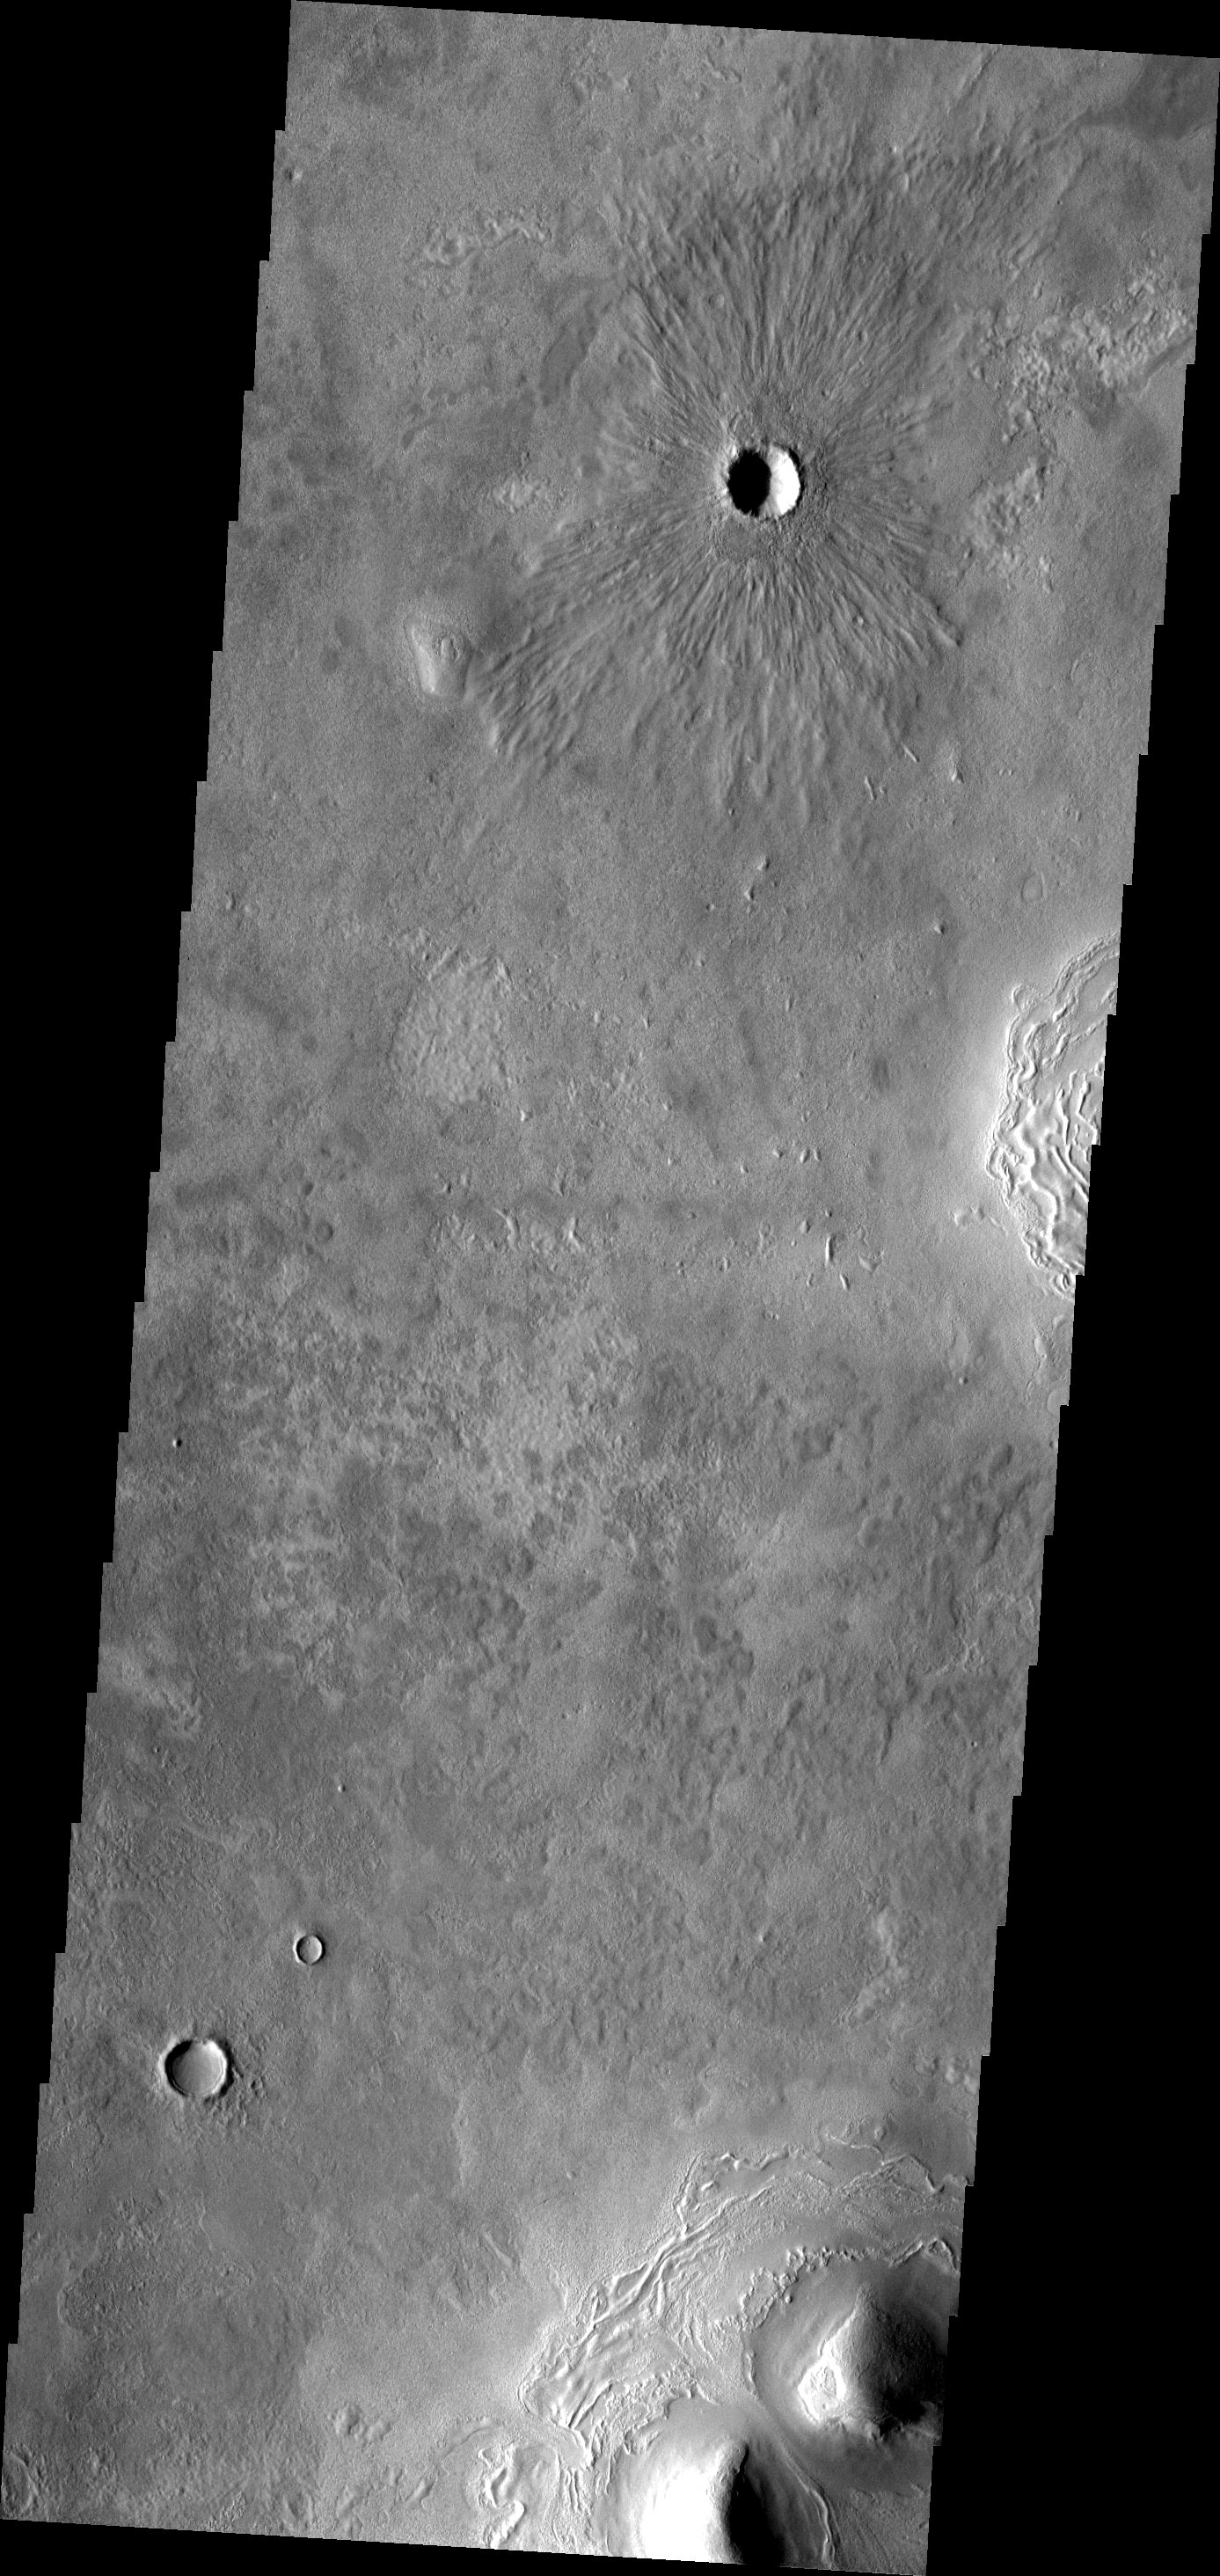

Crater Ejecta

This VIS image shows a crater with radial ejecta. This crater is located near Erebus Montes.

Image information: VIS instrument. Latitude 39.9N, Longitude 187.8E. 19 meter/pixel resolution.

Please see the THEMIS Data Citation Note for details on crediting THEMIS images.

Note: this THEMIS visual image has not been radiometrically nor geometrically calibrated for this preliminary release. An empirical correction has been performed to remove instrumental effects. A linear shift has been applied in the cross-track and down-track direction to approximate spacecraft and planetary motion. Fully calibrated and geometrically projected images will be released through the Planetary Data System in accordance with Project policies at a later time.

NASA’s Jet Propulsion Laboratory manages the 2001 Mars Odyssey mission for NASA’s Office of Space Science, Washington, D.C. The Thermal Emission Imaging System (THEMIS) was developed by Arizona State University, Tempe, in collaboration with Raytheon Santa Barbara Remote Sensing. The THEMIS investigation is led by Dr. Philip Christensen at Arizona State University. Lockheed Martin Astronautics, Denver, is the prime contractor for the Odyssey project, and developed and built the orbiter. Mission operations are conducted jointly from Lockheed Martin and from JPL, a division of the California Institute of Technology in Pasadena.

Credit: NASA/JPL/ASU